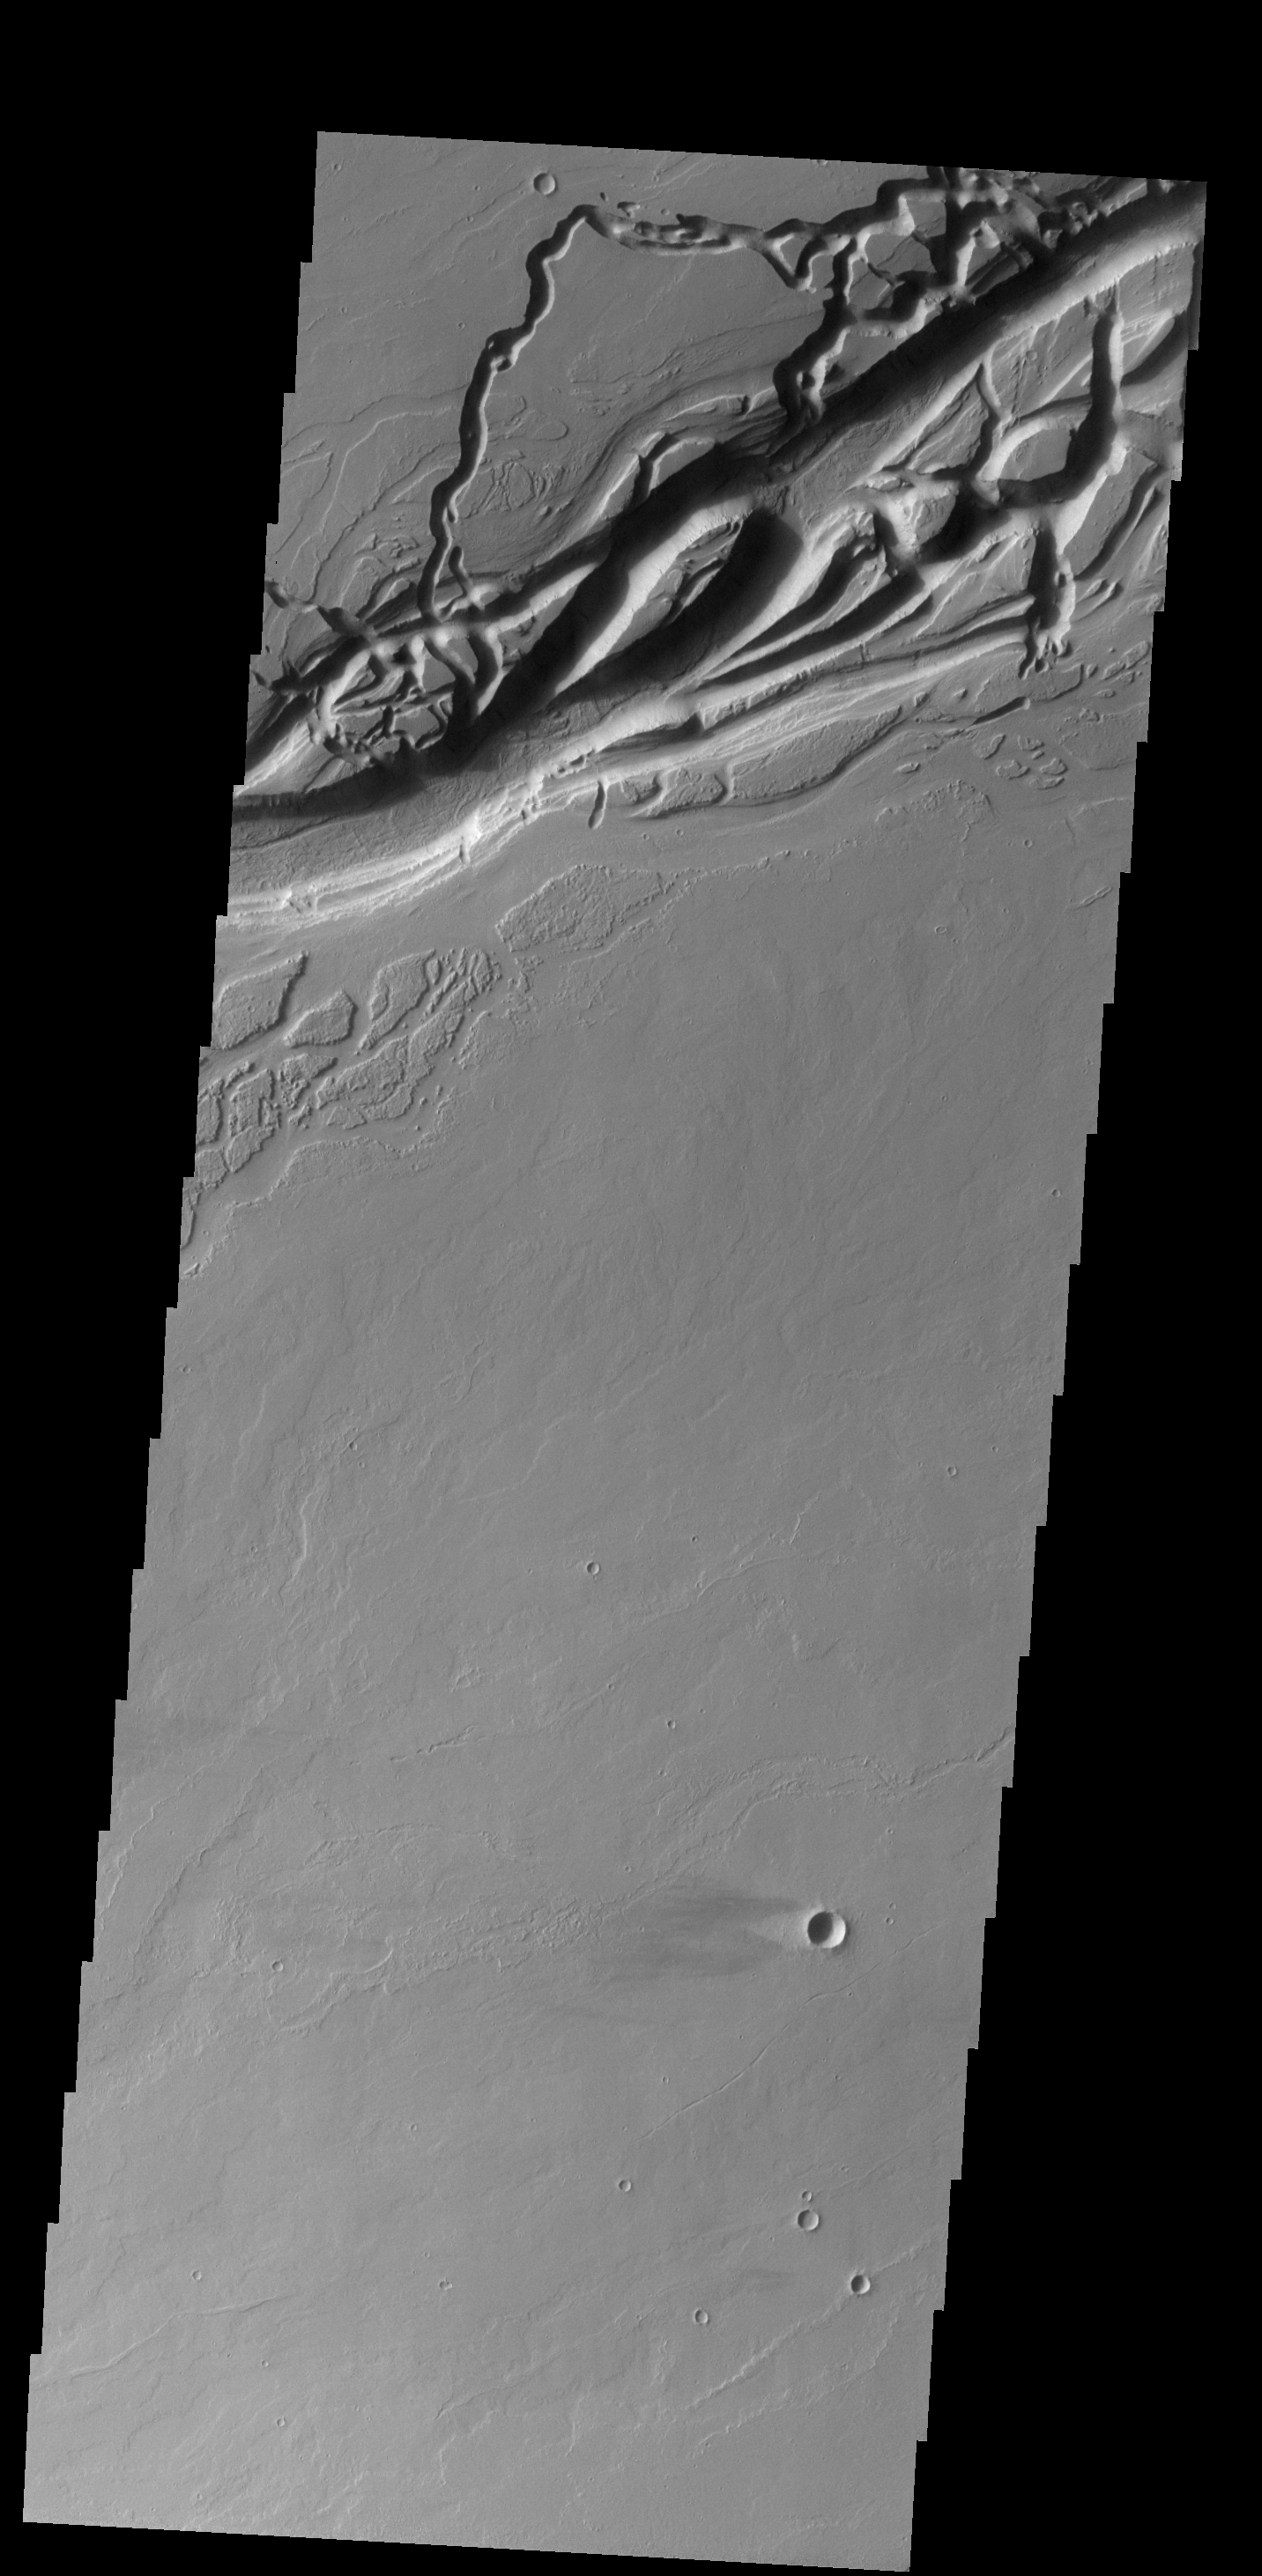

Olympica Fossae

The complex channel in this VIS image is part of Olympica Fossae, and was most likely formed by the flow of lava. A windstreak in the lee of a small crater near the bottom of the image indicates winds blowing from east to west.

Credit: NASA/JPL-Caltech/ASU